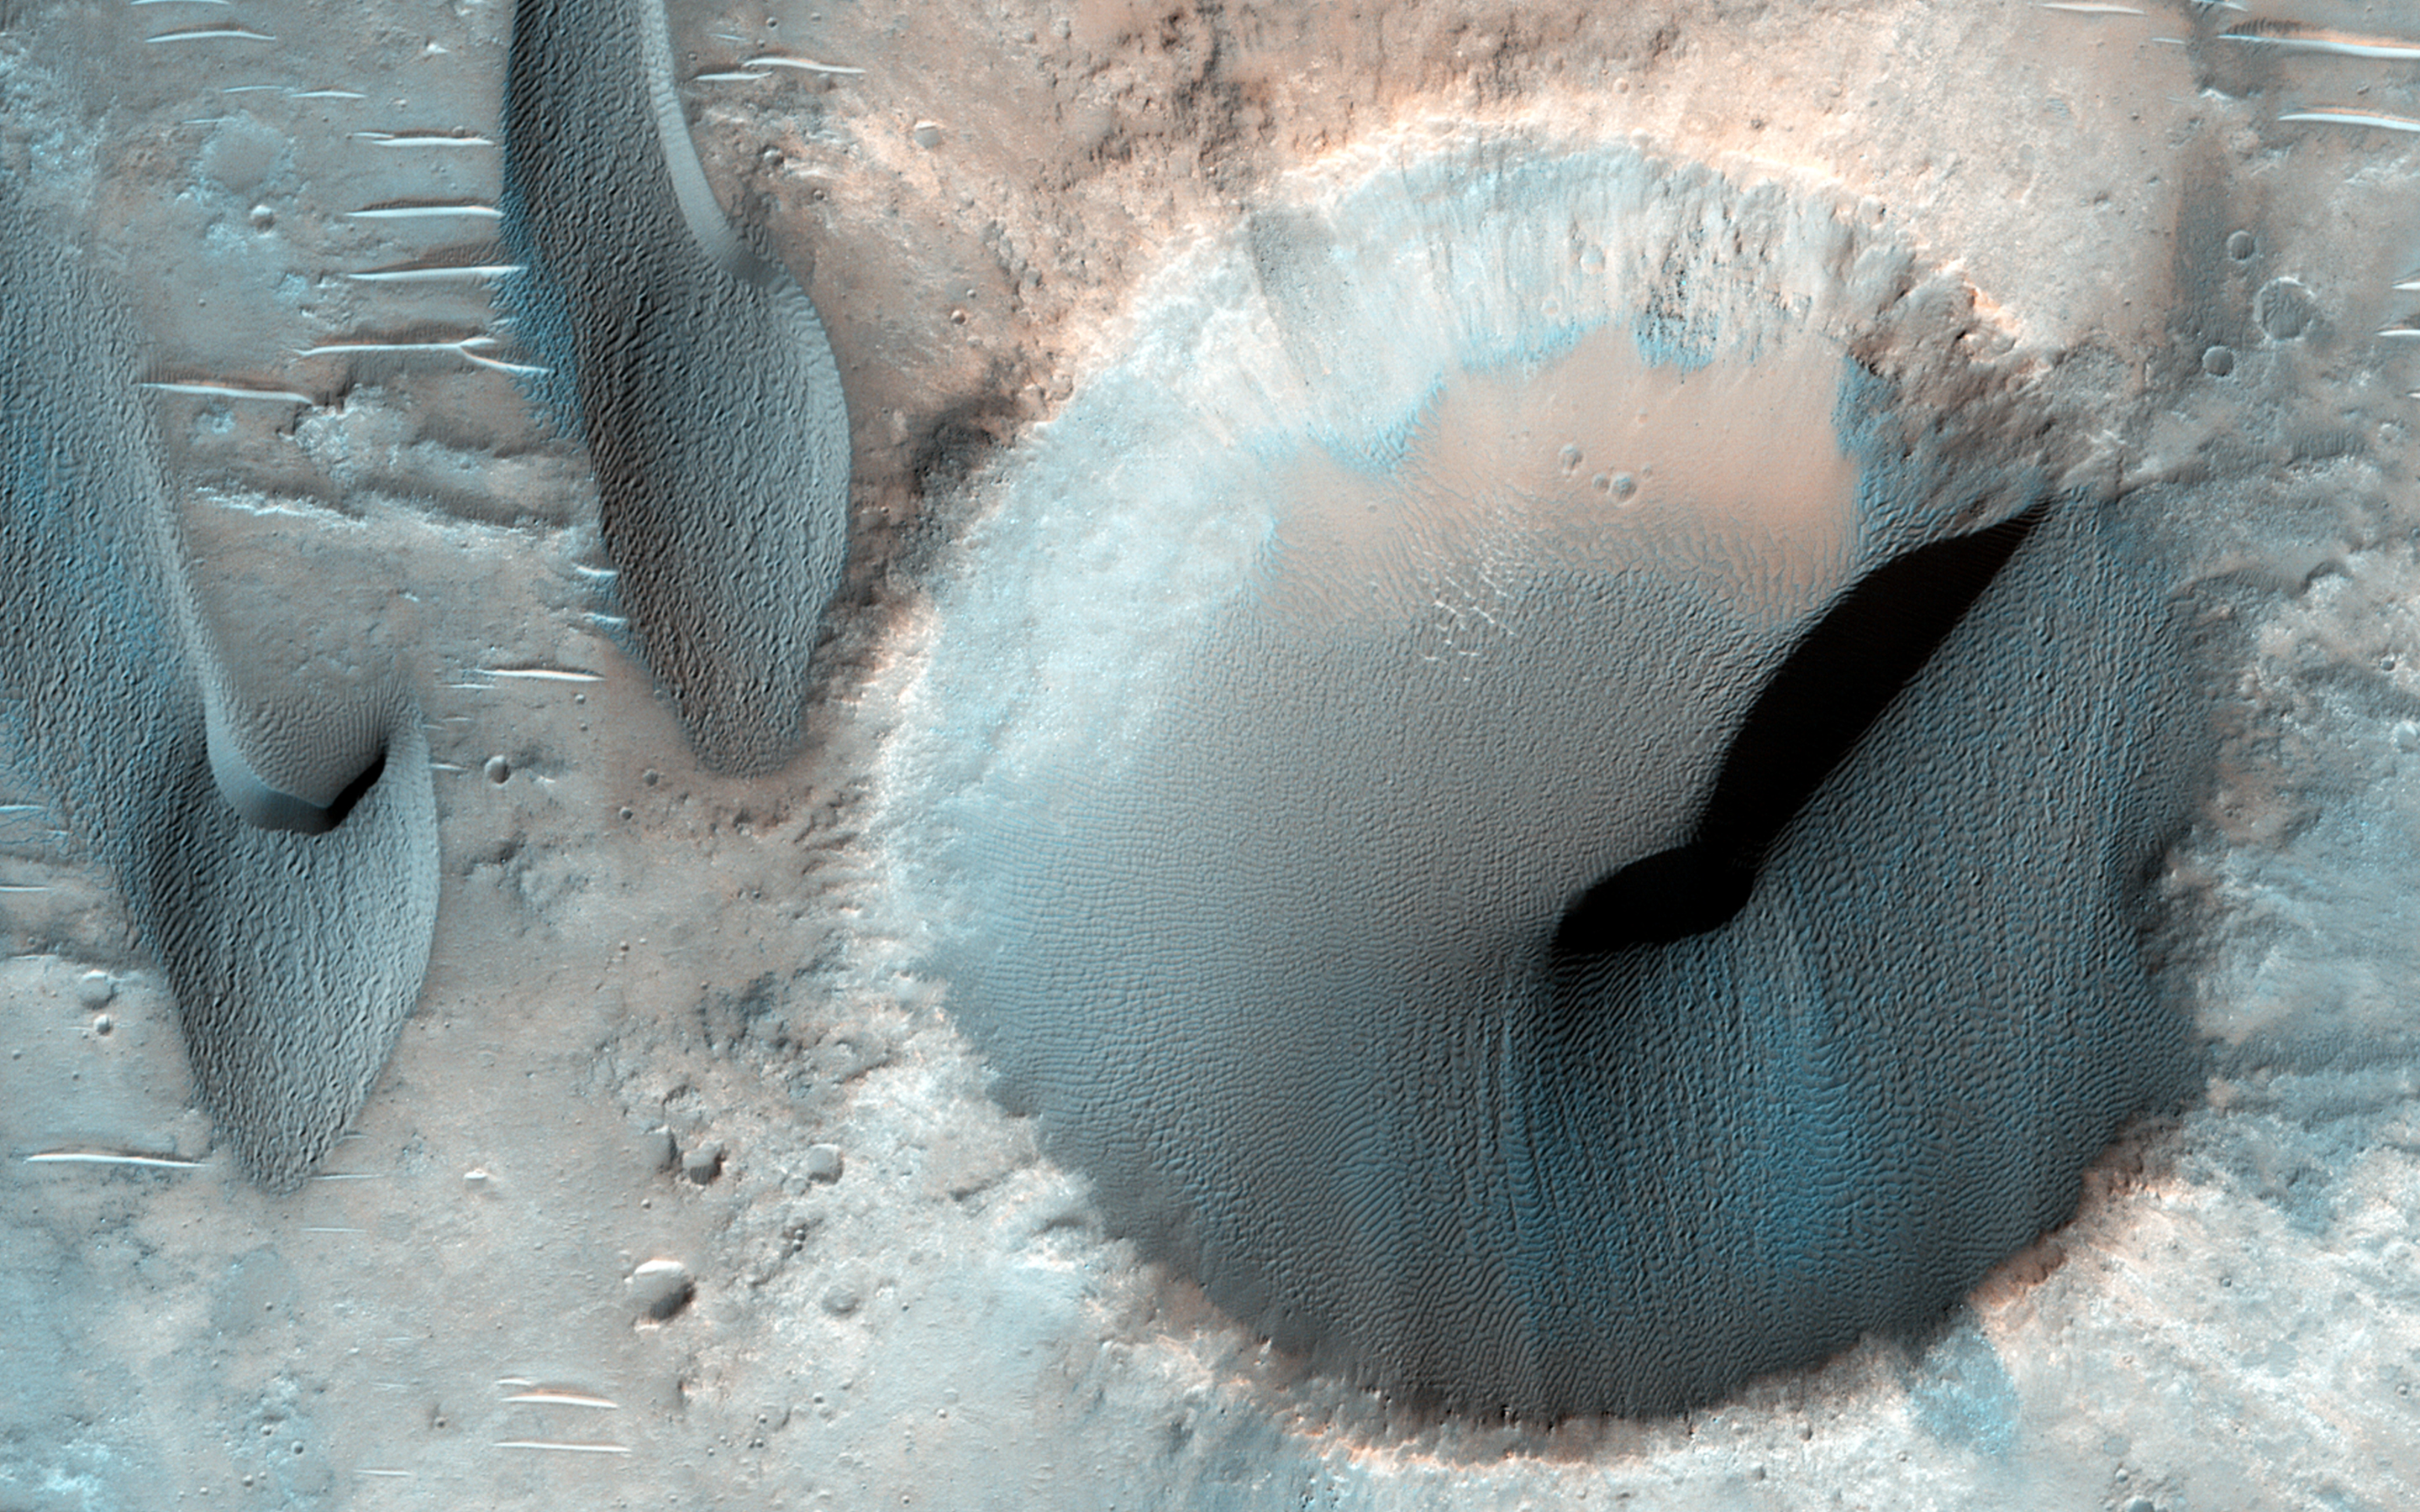

Sand Dune Catch and Release

Sand dunes on Mars are frequently found within craters, raising the question: do they form from sandy materials within the craters, or are they simply traps for dunes traveling in their path?

This image shows dozens of dark-toned dunes in and around several craters within the rugged terrain of Terra Cimmeria. Based on the positions of the dune avalanche slopes, called “slip faces”, the migration direction is toward the bottom of the image (to the south).

This direction relative to the local terrain indicates that the dunes here have been transported in and out of the craters on their path southward. Smaller sand patches appear anchored in the depressions where wind cannot effectively initiate sand motion, trapping sand indefinitely.

Here, HiRISE has revealed sand dunes can be both be caught and released by craters on Mars.

HiRISE is one of six instruments on NASA’s Mars Reconnaissance Orbiter. The University of Arizona, Tucson, operates HiRISE, which was built by Ball Aerospace & Technologies Corp., Boulder, Colorado. NASA’s Jet Propulsion Laboratory, a division of the California Institute of Technology in Pasadena, manages the Mars Reconnaissance Orbiter Project for NASA’s Science Mission Directorate, Washington.

Credit: NASA/JPL-Caltech/Univ. of Arizona